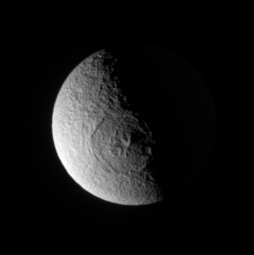

Odysseus Out of Shadow

The Cassini spacecraft stares directly into the great Odysseus impact basin on Tethys. Peaks near the crater’s center cast long shadows toward the east. The elevated eastern rim of the crater catches sunlight, despite being well beyond the terminator.

See PIA07693 for a highly detailed view of Odysseus.

Lit terrain seen here is on the anti-Saturn hemisphere of Tethys (1,071 kilometers, or 665 miles across) — the side that always faces away from Saturn. North is up.

The image was taken in visible light with the Cassini spacecraft narrow-angle camera on Jan. 19, 2007 at a distance of approximately 1.1 million kilometers (700,000 miles) from Tethys. Image scale is 7 kilometers (4 miles) per pixel.

The Cassini-Huygens mission is a cooperative project of NASA, the European Space Agency and the Italian Space Agency. The Jet Propulsion Laboratory, a division of the California Institute of Technology in Pasadena, manages the mission for NASA’s Science Mission Directorate, Washington, D.C. The Cassini orbiter and its two onboard cameras were designed, developed and assembled at JPL. The imaging operations center is based at the Space Science Institute in Boulder, Colo.

Credit: NASA/JPL/Space Science Institute